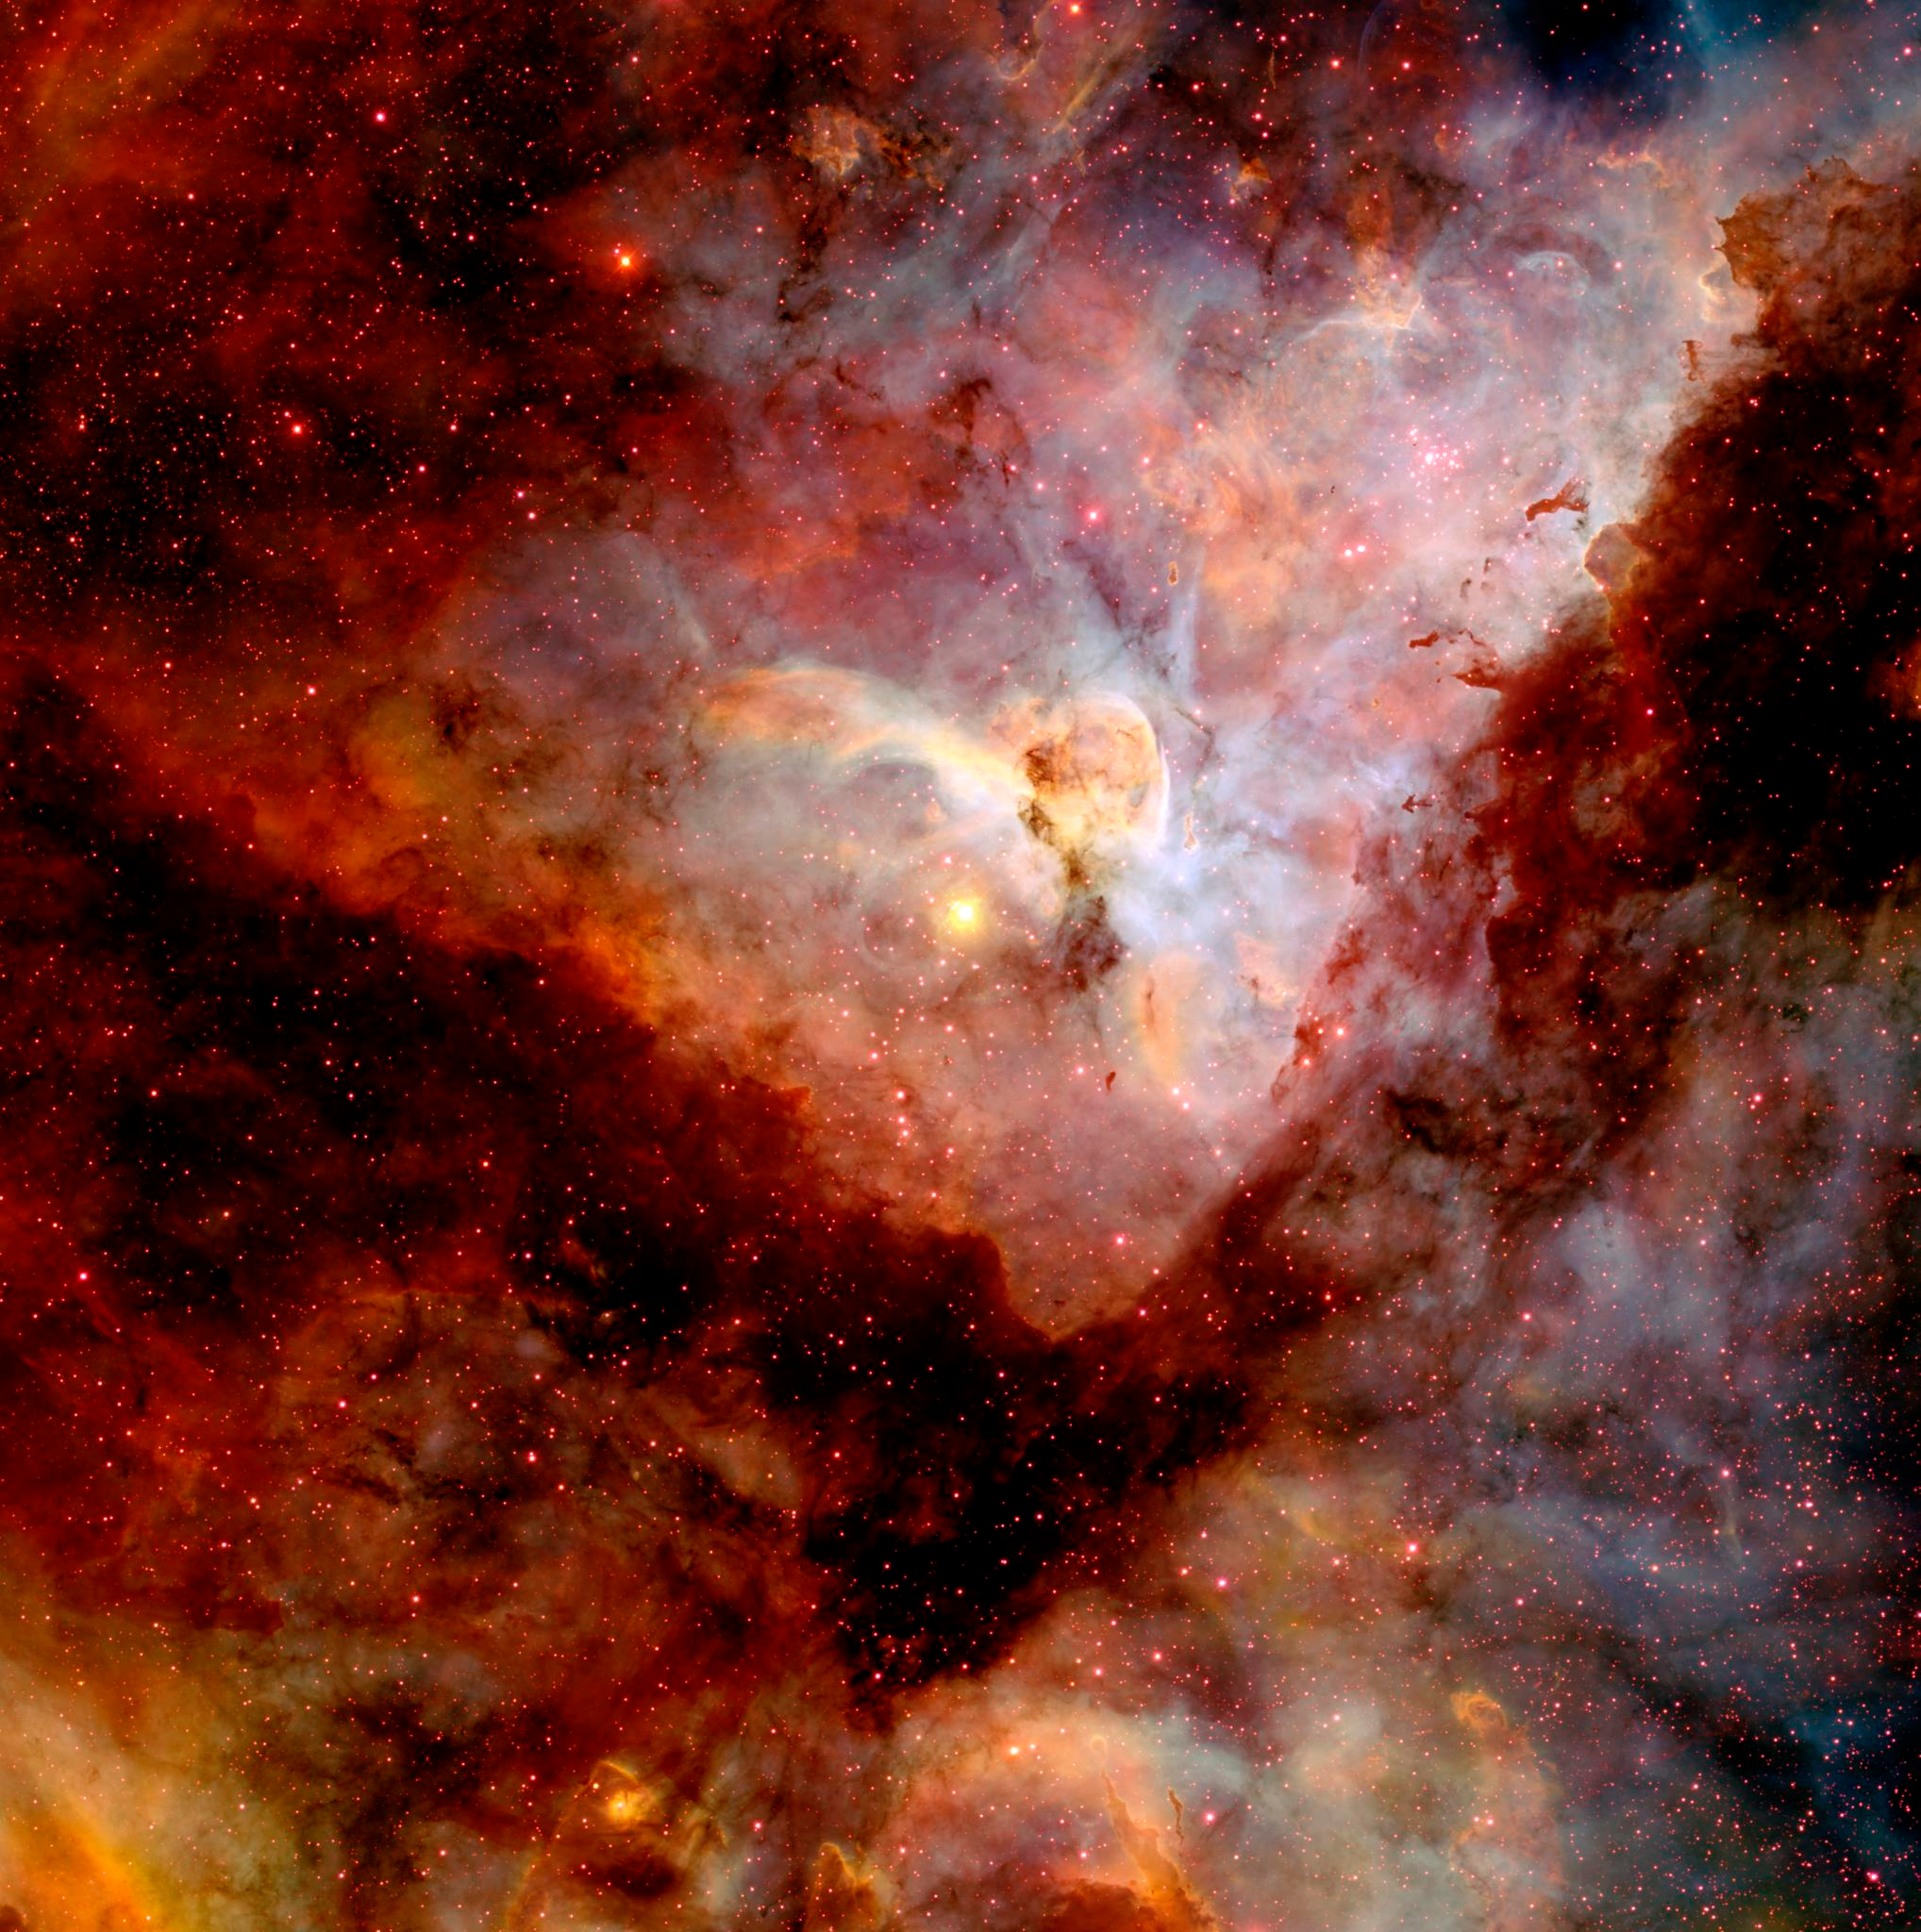

CTIO Image of Carina Nebula

NASA image release April 22, 2010 Object Names: Carina Nebula, NGC 3372 Image Type: Astronomical

Credit: NASA/N. Smith (University of California, Berkeley) and NOAO/AURA/NSF